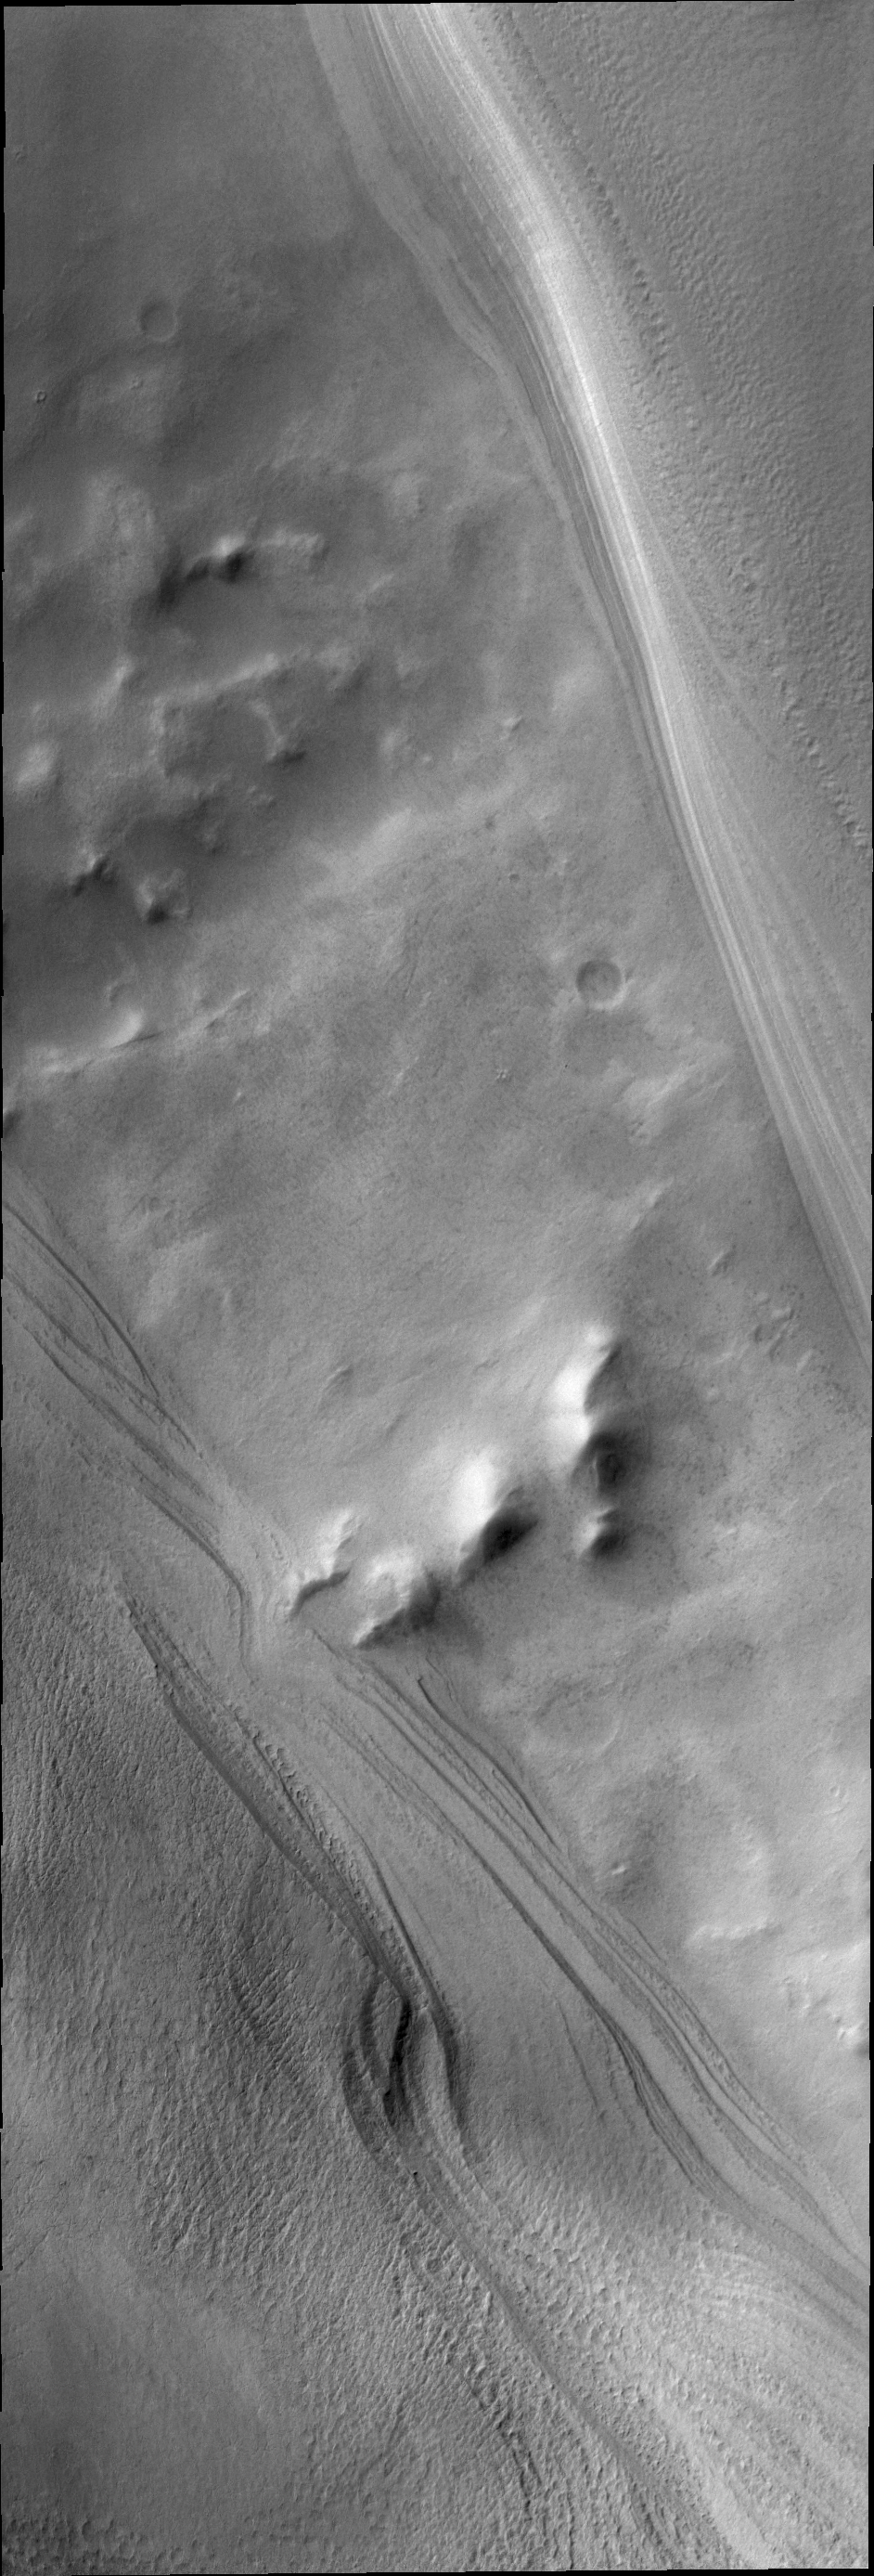

Chasma Australe

The surface beneath the south polar cap is seen at the highest latitude in Chasma Australe, seen here in this VIS image.

Credit: NASA/JPL/ASU